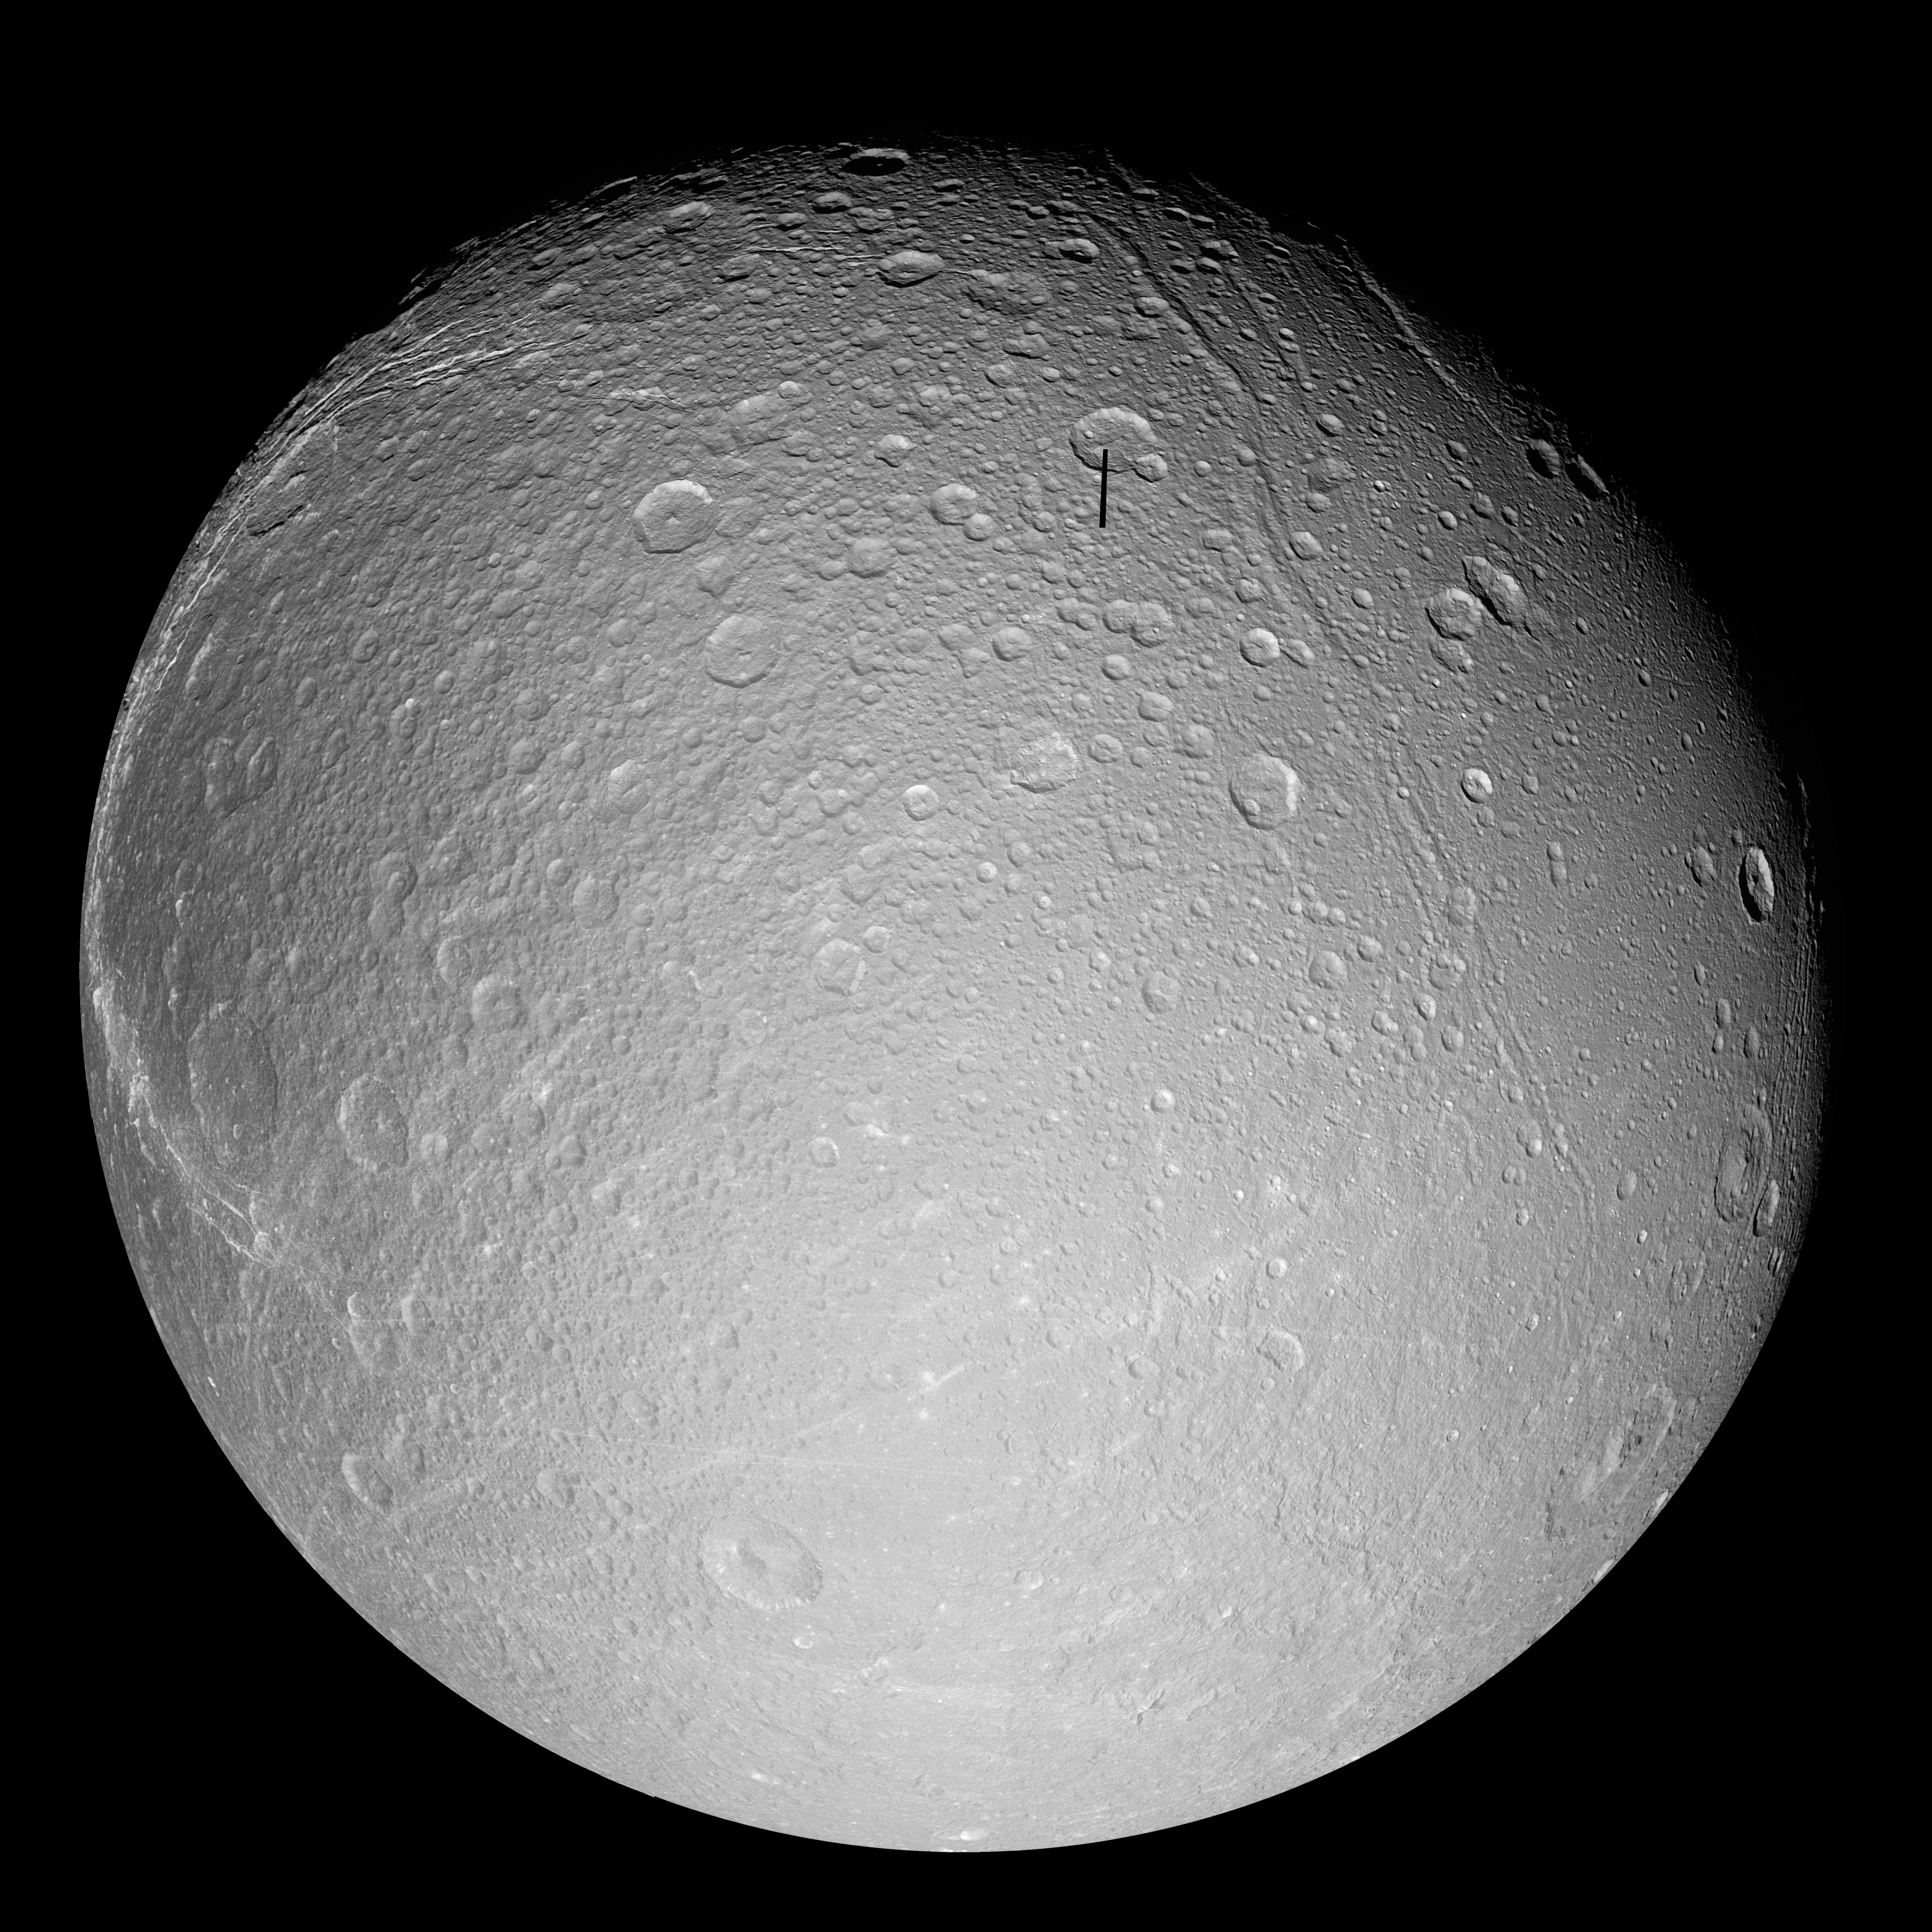

Dione in Full View

The cratered and cracked disk of Saturn’s moon Dione looms ahead in this mosaic of images taken by Cassini on Oct.11, 2005, as it neared its close encounter with the icy moon.

The images used for this mosaic are clear-filter views, which reveal a great deal of surface detail.

Multiple generations of tectonics can be seen in this full-disk view. Near the eastern limb (at the right) are tectonic fractures, which may be similar to the bright, braided canyons that make up Dione’s noted wispy terrain. Some of the bright, wispy markings can be seen at the left.

The softer ridges and troughs at the upper right appear to be about the same age as the cratering seen in that region. These appear to be older than the fracturing seen in the wispy terrain and the fractures seen at the right.

Scientists continue to be intrigued by the strikingly linear features seen crisscrossing the southern latitudes. The fine latitudinal streaks appear to crosscut everything, and appear to be the youngest feature type in this region of Dione.

A large impact basin hugs the south polar region (at the bottom, right of center). Northeast of the basin is a region of terrain that is relatively smooth, compared to the rest of the moon.

This view of Dione is centered on 1.3 degrees south latitude, 167.6 degrees west longitude. For a false-color view see PIA07747.

The images in this mosaic were obtained with the Cassini spacecraft narrow-angle camera at distances ranging from of 55,280 to 27,180 kilometers (34,350 to 16,890 miles) from Dione. The full-size versions of the mosaics have an image scale of 316 meters (1,036 feet) per pixel.

The Cassini-Huygens mission is a cooperative project of NASA, the European Space Agency and the Italian Space Agency. The Jet Propulsion Laboratory, a division of the California Institute of Technology in Pasadena, manages the mission for NASA’s Science Mission Directorate, Washington, D.C. The Cassini orbiter and its two onboard cameras were designed, developed and assembled at JPL. The imaging operations center is based at the Space Science Institute in Boulder, Colo.

Credit: NASA/JPL/Space Science Institute